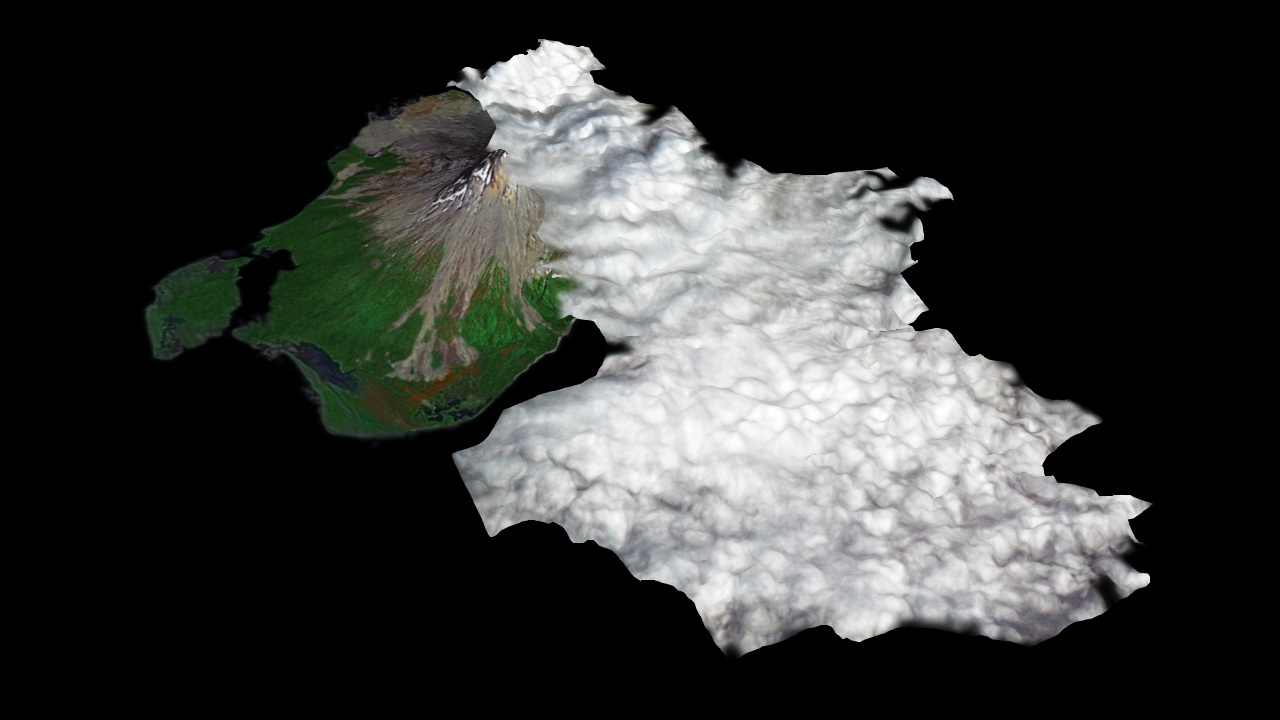

Augustine Volcano, Cook Inlet, Alaska (January 12, 2006)

Since last spring, the U.S. Geological Survey’s Alaska Volcano Observatory (AVO) has detected increasing volcanic unrest at Augustine Volcano in Cook Inlet, Alaska near Anchorage. Based on all available monitoring data, AVO regards that an eruption similar to 1976 and 1986 is the most probable outcome. During January, activity has been episodic, and characterized by emission of steam and ash plumes, rising to altitudes in excess of 9,000 m (30,000 ft), and posing hazards to aircraft in the vicinity. An ASTER image was acquired at 12:42 AST on January 12, 2006, during an eruptive phase of Augustine. The perspective rendition shows the eruption plume derived from the ASTER image data. ASTER’s stereo viewing capability was used to calculate the 3-dimensional topography of the eruption cloud as it was blown to the south by prevailing winds. From a maximum height of 3060 m (9950 ft), the plume cooled and its top descended to 1900 m (6175 ft). The perspective view shows the ASTER data draped over the plume top topography, combined with a base image acquired in 2000 by the Landsat satellite, that is itself draped over ground elevation data from the Shuttle Radar Topography Mission. The topographic relief has been increased 1.5 times for this illustration. Comparison of the ASTER plume topography data with ash dispersal models and weather radar data will allow the National Weather Service to validate and improve such models. These models are used to forecast volcanic ash plume trajectories and provide hazard alerts and warnings to aircraft in the Alaska region.

ASTER is one of five Earth-observing instruments launched December 18, 1999, on NASA’s Terra satellite. The instrument was built by Japan’s Ministry of Economy, Trade and Industry. A joint U.S./Japan science team is responsible for validation and calibration of the instrument and the data products.

The broad spectral coverage and high spectral resolution of ASTER provides scientists in numerous disciplines with critical information for surface mapping, and monitoring of dynamic conditions and temporal change. Example applications are: monitoring glacial advances and retreats; monitoring potentially active volcanoes; identifying crop stress; determining cloud morphology and physical properties; wetlands evaluation; thermal pollution monitoring; coral reef degradation; surface temperature mapping of soils and geology; and measuring surface heat balance.

The U.S. science team is located at NASA’s Jet Propulsion Laboratory, Pasadena, Calif. The Terra mission is part of NASA’s Science Mission Directorate.

Size: Roughly 25 km (15 miles) across; scale varies in this perspective view
Location: 59.3 deg. North latitude, 153.4 deg. West longitude
Orientation: View from southwest towards the northeast
Vertical Exaggeration: 2
Eruption plume and Elevation: 30 m ASTER, (1-arcsecond)
Image Data: Landsat bands 7, 4 and 2
Ground Topography Data: SRTM 90 m data, acquired January 2000
Date Acquired: ASTER: January 12, 2006; Landsat: September 17, 2000

Credit: NASA/GSFC/METI/ERSDAC/JAROS, and U.S./Japan ASTER Science Team